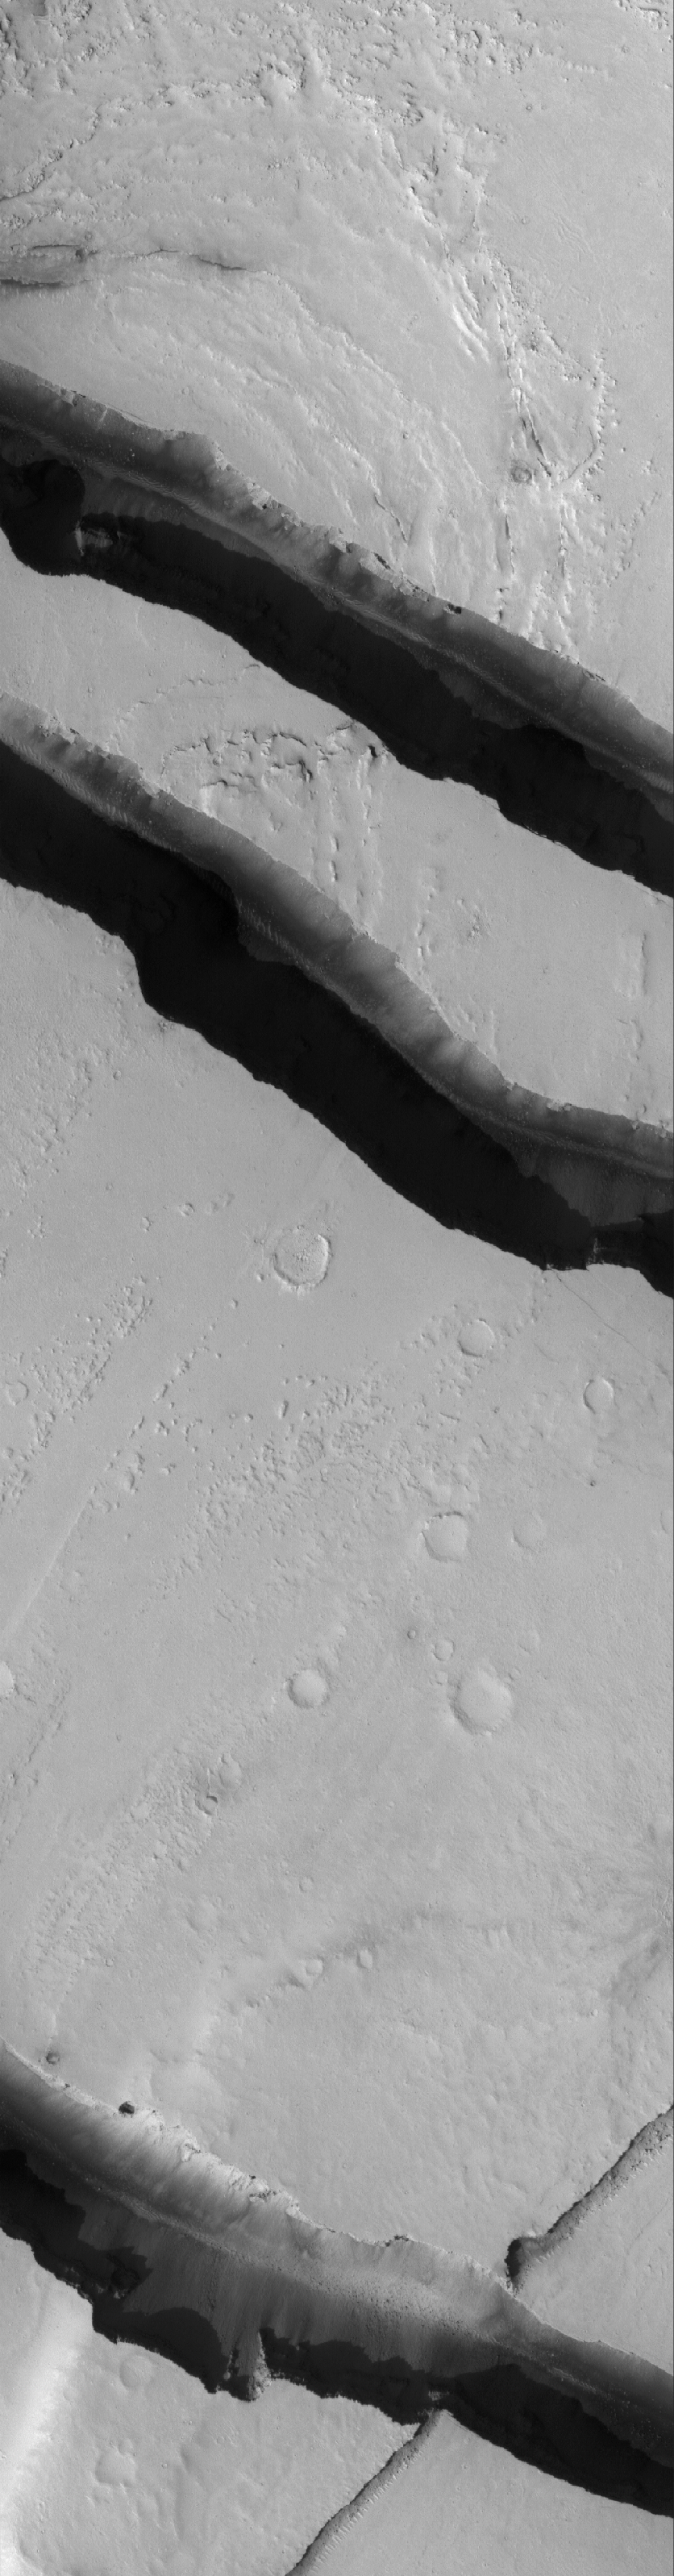

Cerberus Troughs

18 July 2005
This Mars Global Surveyor (MGS) Mars Orbiter Camera (MOC) image shows channels carved by catastrophic floods in the Tharsis region of Mars. This area is located northwest of the volcano, Jovis Tholus, and east of the large martian volcano, Olympus Mons. The terrain is presently mantled with fine dust.

Location near: 10.5°N, 203.4°W
Image width: width: ~3 km (~1.9 mi)
Illumination from: lower left
Season: Northern Autumn

Credit: NASA/JPL/Malin Space Science Systems